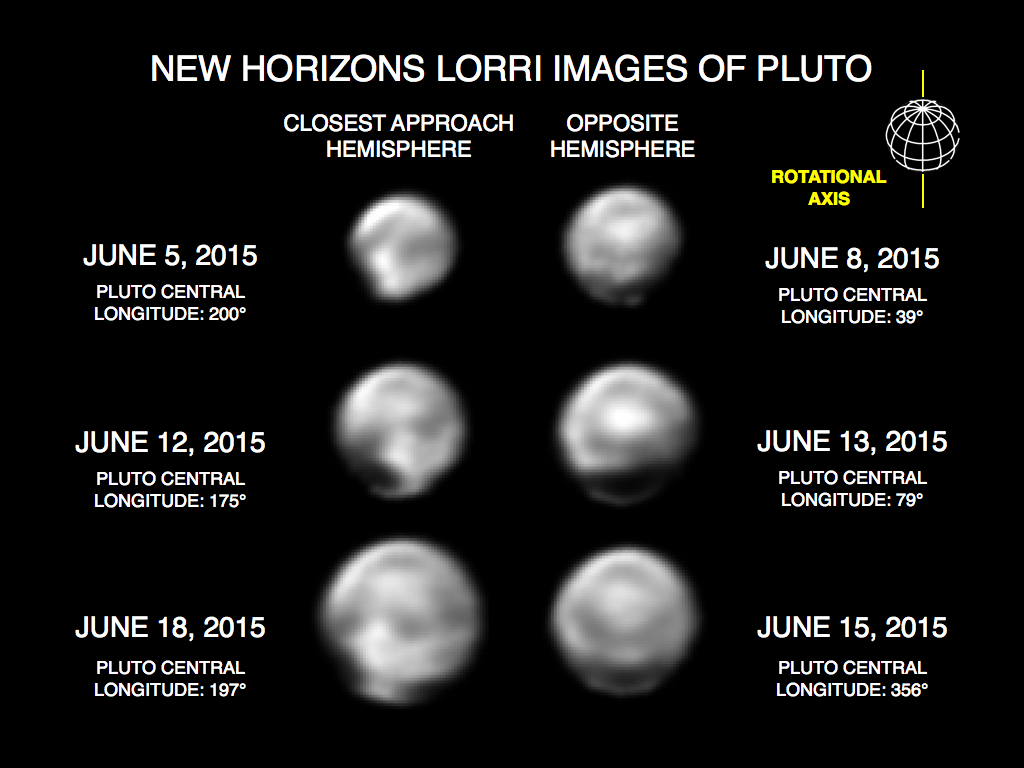

Features on the Close Approach Hemisphere

These images, taken by New Horizons’ Long Range Reconnaissance Imager (LORRI), show numerous large-scale features on Pluto’s surface. The distance to Pluto ranges from 47 million kilometers (about 29 million miles) on June 5 to 31 million kilometers (19 million miles) on June 18. When various large, dark and bright regions appear near limbs, they give Pluto a distinct, but false, non-spherical appearance. Pluto is known to be almost perfectly spherical from previous data. These images are displayed at four times the native LORRI image size, and have been processed using a method called deconvolution, which sharpens the original images to enhance features on Pluto.

Credit: NASA/Johns Hopkins University Applied Physics Laboratory/Southwest Research Institute